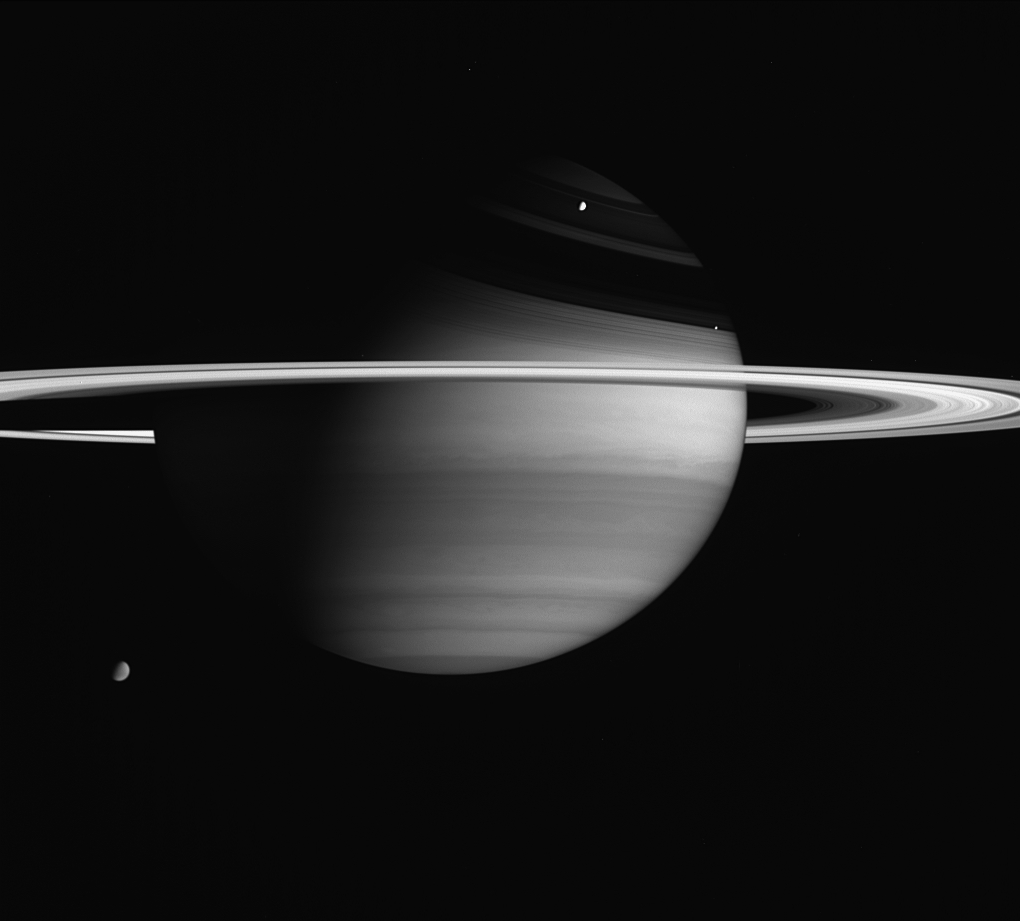

Fantastic Planet

Saturn’s biggest and brightest moons are visible in this portrait by Cassini.

Titan (5,150 kilometers, or 3,200 miles across) is Saturn’s largest moon and appears at the lower left. Note that some details in the moon’s smoggy atmosphere are visible here. Rhea (1,528 kilometers, or 949 miles across) is the planet’s second largest moon and is seen above center. Enceladus (505 kilometers, or 314 miles across) has the brightest surface in the solar system, reflecting nearly all of the sunlight that falls upon it. Enceladus is just above the rings, left of center.

Titan was on the far side of the planet at the time of this exposure, while the other moons were on the near side, much closer to Cassini.

Also seen here are details in the cloud bands of Saturn’s mostly hydrogen atmosphere, variations in brightness across the dazzling rings and magnificent ring shadows cast upon the northern hemisphere.

The image was taken with the Cassini spacecraft wide-angle camera on Feb. 5, 2005, at a distance of approximately 3.4 million kilometers (2.1 million miles) from Saturn through a filter sensitive to wavelengths of infrared light centered at 728 nanometers. The image scale is 200 kilometers (124 miles) per pixel.

The Cassini-Huygens mission is a cooperative project of NASA, the European Space Agency and the Italian Space Agency. The Jet Propulsion Laboratory, a division of the California Institute of Technology in Pasadena, manages the mission for NASA’s Science Mission Directorate, Washington, D.C. The Cassini orbiter and its two onboard cameras were designed, developed and assembled at JPL. The imaging team is based at the Space Science Institute, Boulder, Colo.

Credit: NASA/JPL/Space Science Institute